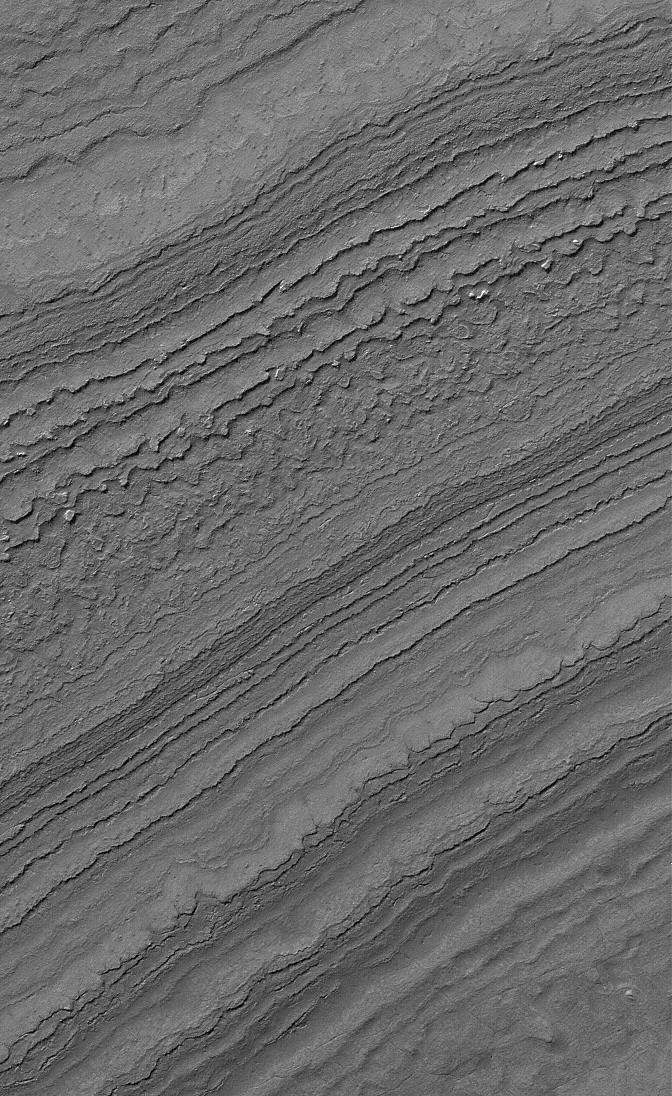

South Polar Terrain

15 January 2006
This Mars Global Surveyor (MGS) Mars Orbiter Camera (MOC) image shows layers exposed by erosion on a slope in the martian south polar region. Both polar caps on Mars are underlain by a complex stratigraphy of layered material; the Mars Polar Lander — lost in December 1999 — was designed to have provided some insight as to the nature and composition of the layers in the southern hemisphere.

Location near: 86.9°S, 180.5°W
Image width: ~3 km (~1.9 mi)
Illumination from: upper left
Season: Southern Summer

Credit: NASA/JPL/Malin Space Science Systems